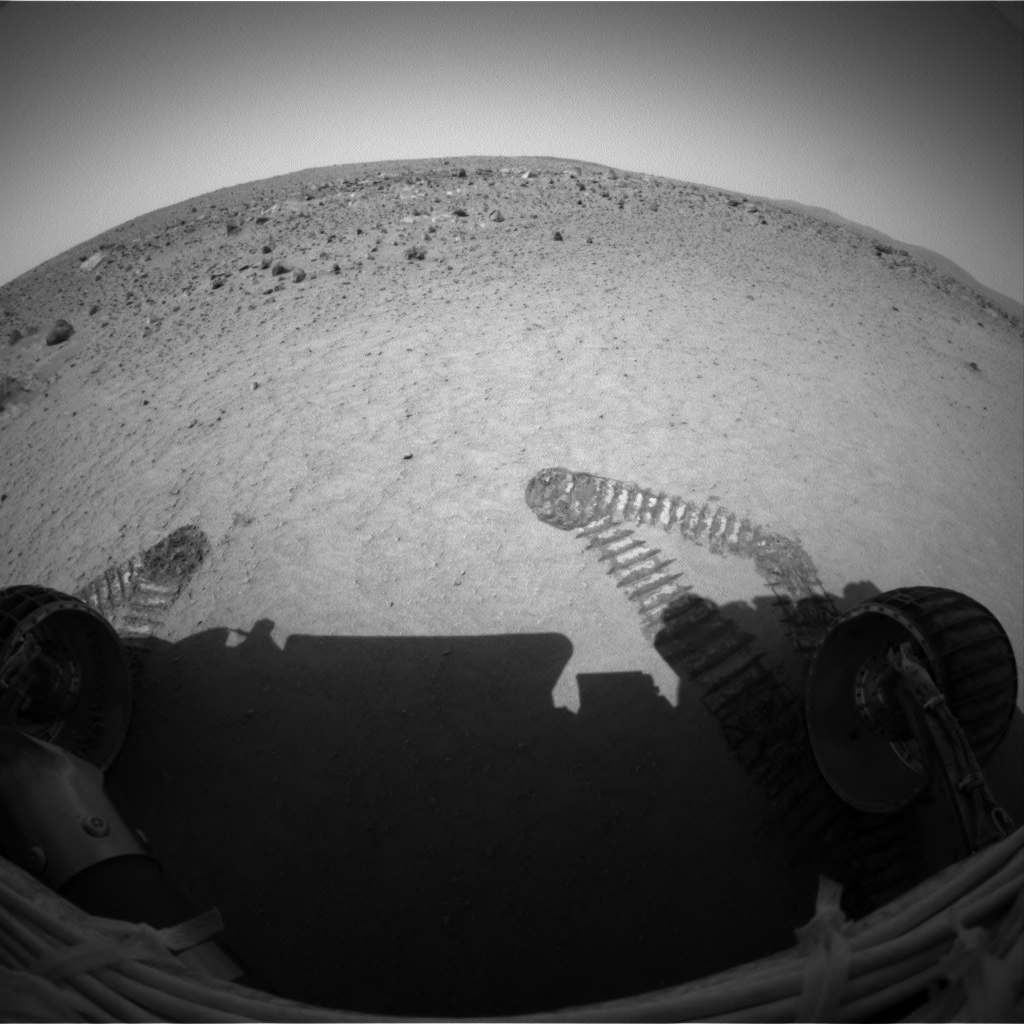

Wiggling Its Way to Discovery

This image shows the Mars Exploration Rover Spirit’s view from its new location inside the shallow depression dubbed “Laguna Hollow.” To get a better look at the soil making up the hollow, Spirit drove forward a bit, wiggled its wheels, then turned and backed up. The result – a scrape on the floor and a clod of dirt stuck on one of Spirit’s wheels – told scientists that the soil is sticky and reminiscent of that observed at the airbag drag mark nicknamed “Magic Carpet.” Spirit will further investigate this disturbed patch of soil with its robotic arm beginning today (Feb. 19, 2004). It will also dig a trench at “Laguna Hollow” with one of its wheels. This fish-eye image was taken by the rover’s hazard-avoidance camera.

Credit: NASA/JPL